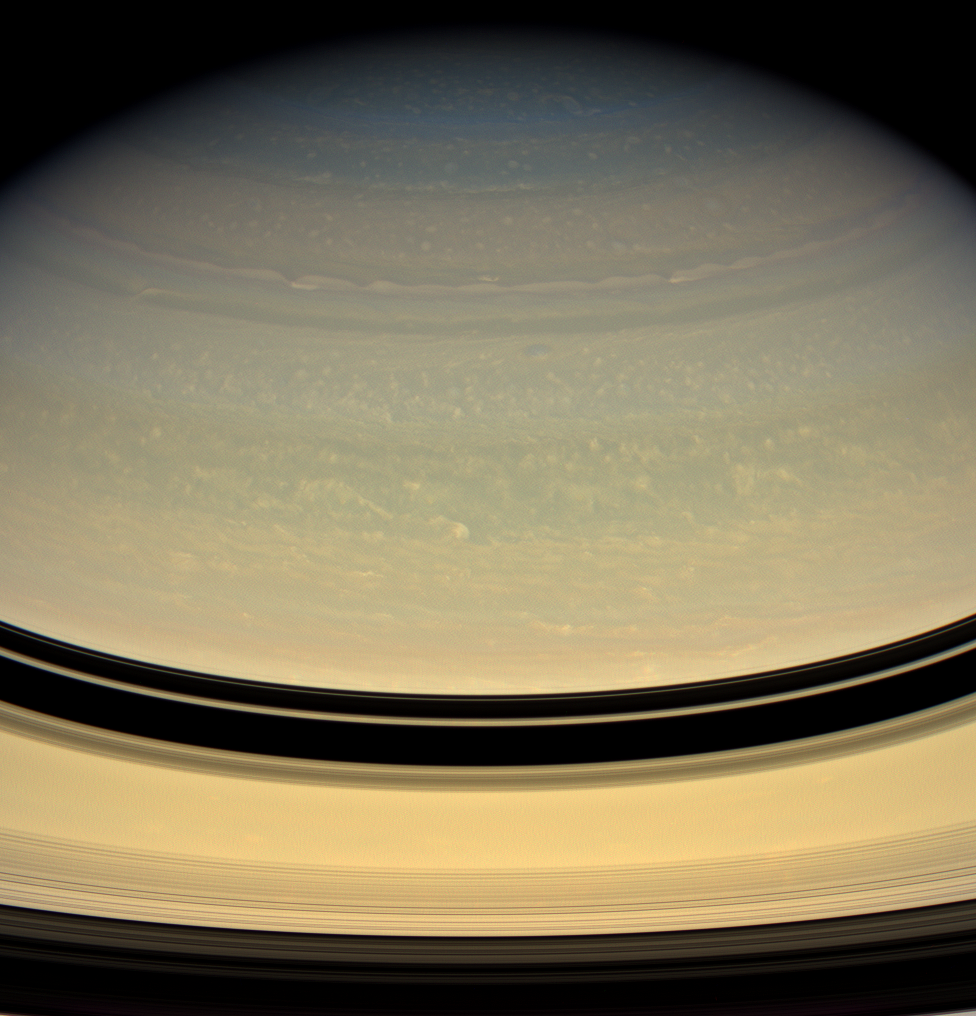

Deep Clouds

Bright puffs and ribbons of cloud drift lazily through Saturn’s murky skies. In contrast to the bold red, orange and white clouds of Jupiter, Saturn’s clouds are overlain by a thick layer of haze.

The visible cloud tops on Saturn are deeper in its atmosphere due to the planet’s cooler temperatures.

This view looks toward the unilluminated side of the rings from about 18 degrees above the ringplane. Images taken using red, green and blue spectral filters were combined to create this natural color view. The images were acquired with the Cassini spacecraft wide-angle camera on April 15, 2008 at a distance of approximately 1.5 million kilometers (906,000 miles) from Saturn. Image scale is 84 kilometers (52 miles) per pixel.

The Cassini-Huygens mission is a cooperative project of NASA, the European Space Agency and the Italian Space Agency. The Jet Propulsion Laboratory, a division of the California Institute of Technology in Pasadena, manages the mission for NASA’s Science Mission Directorate, Washington, D.C. The Cassini orbiter and its two onboard cameras were designed, developed and assembled at JPL. The imaging operations center is based at the Space Science Institute in Boulder, Colo.

Credit: NASA/JPL/Space Science Institute